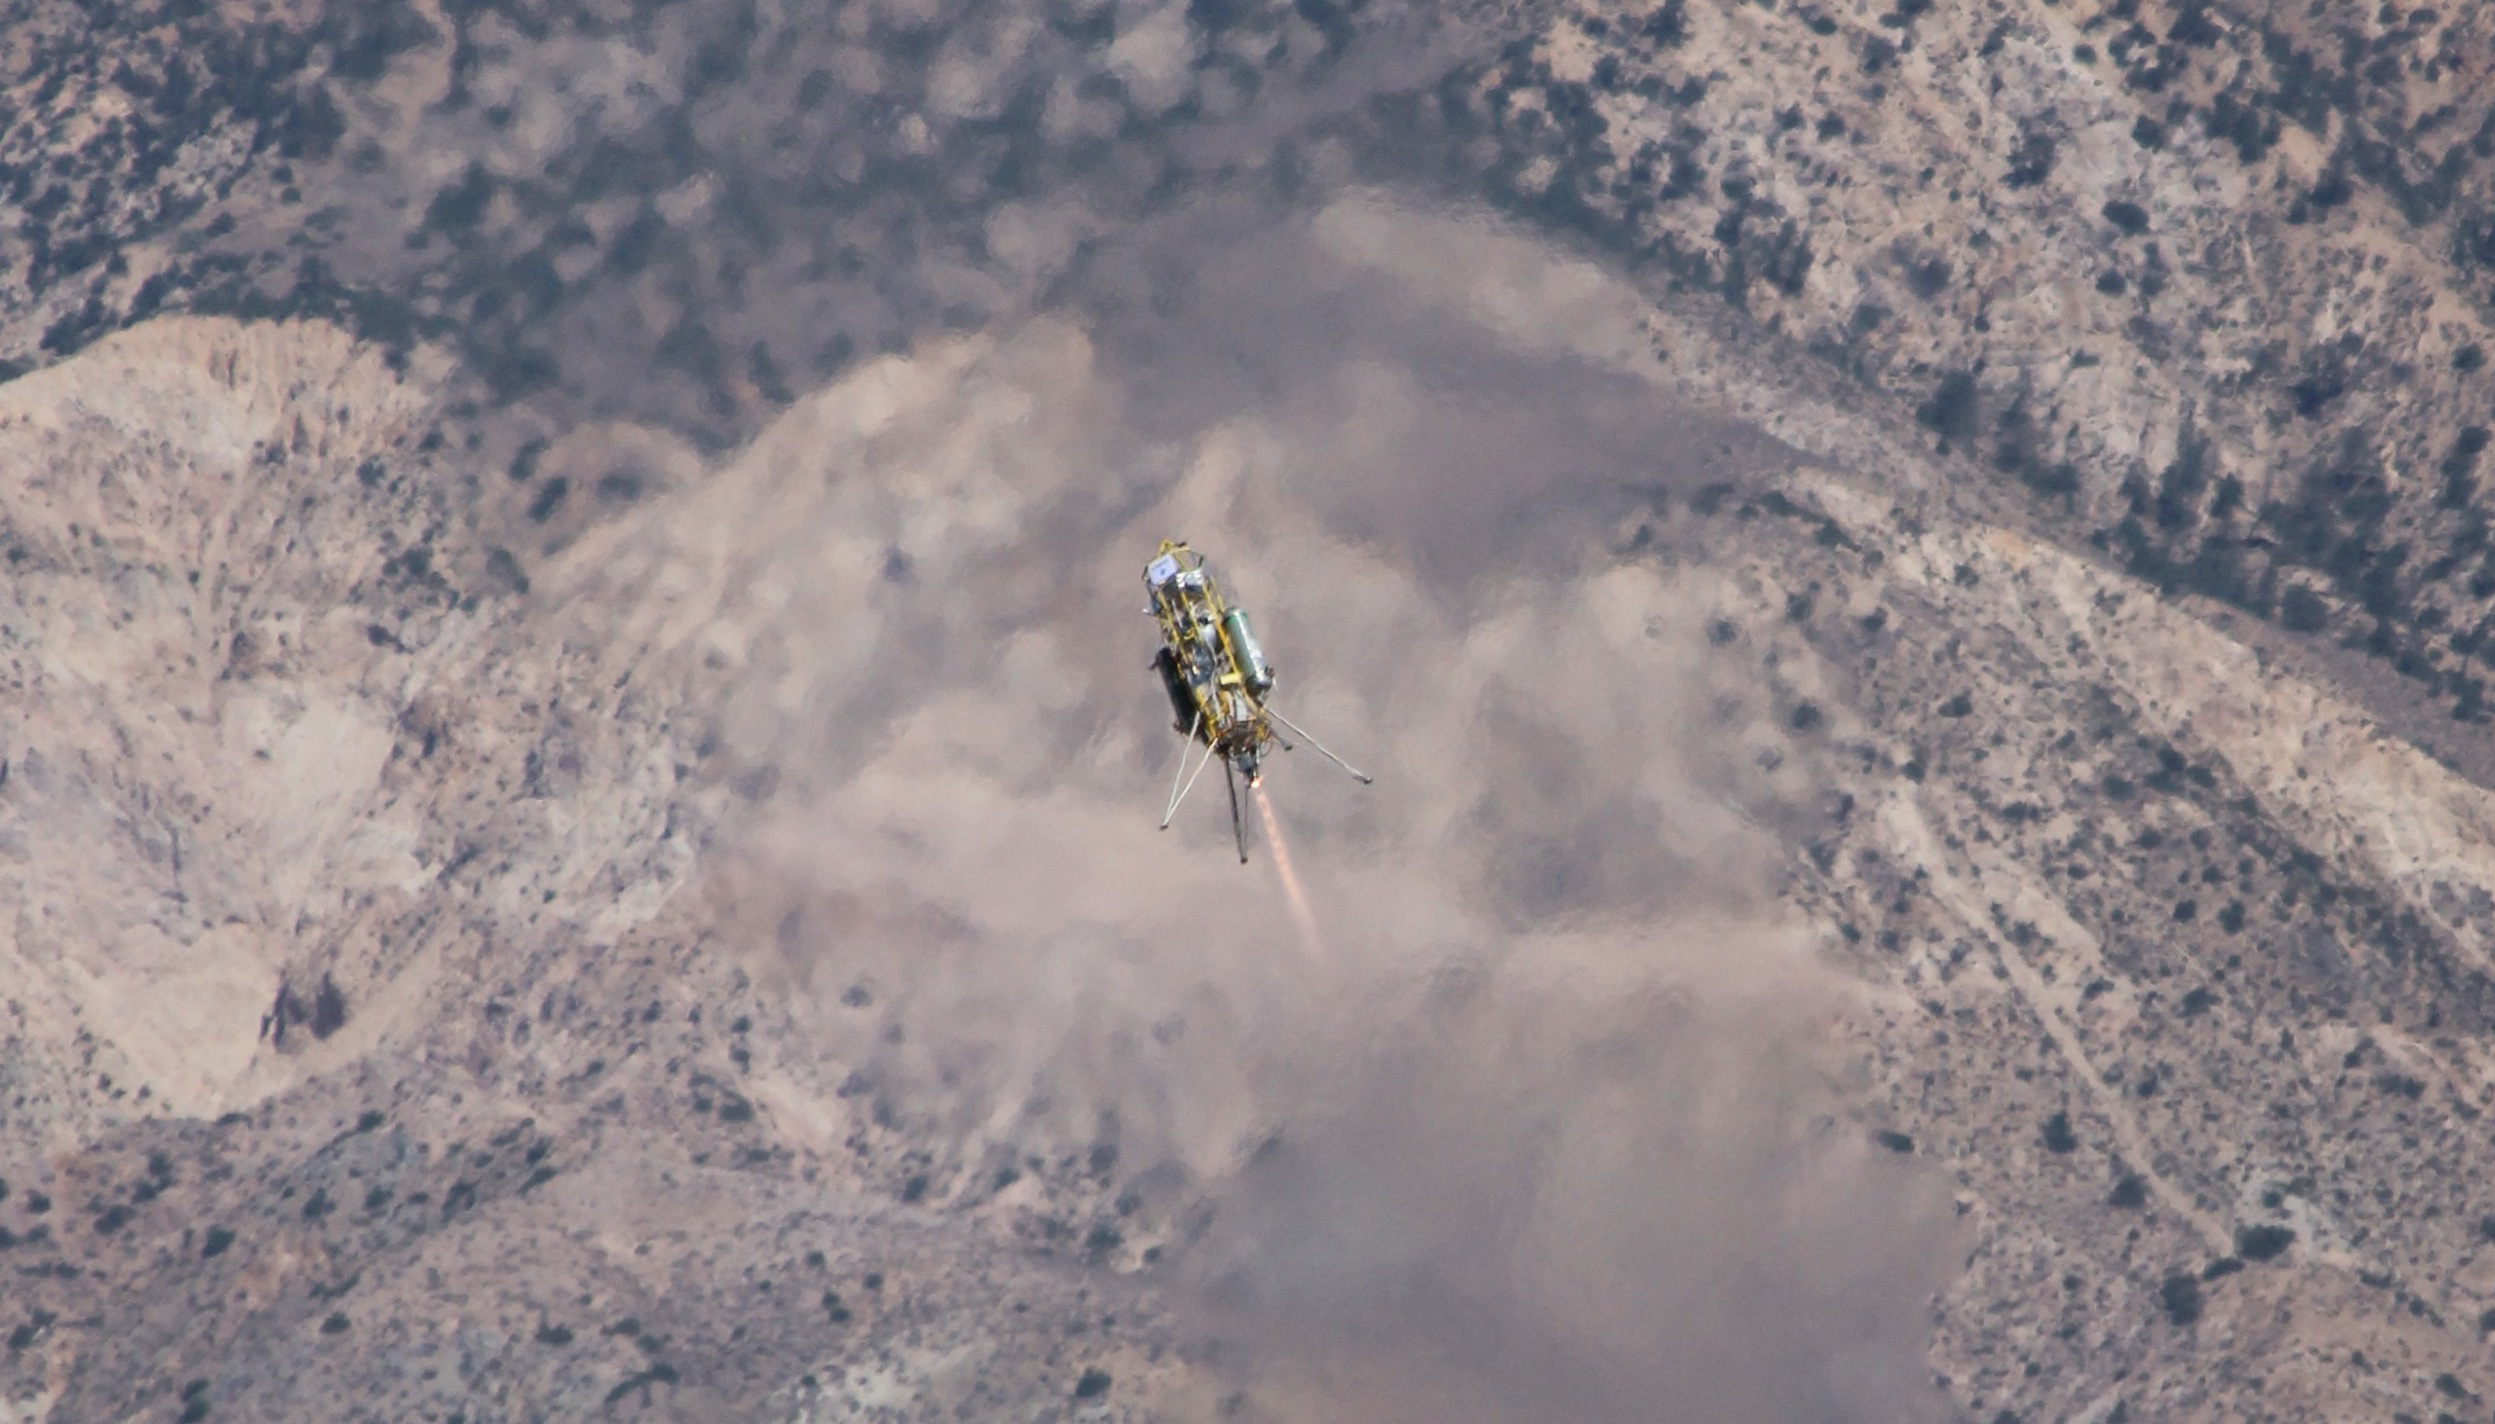

Masten Xombie for Testing of JPL Spacecraft-Landing Algorithm

A Xombie technology demonstrator from Masten Space Systems, Mojave, Calif., ascends from its pad at Mojave Air and Space Port on a test for NASA’s Jet Propulsion Laboratory. The vehicle is a vertical-takeoff, vertical-landing experimental rocket. It is being used in collaboration with NASA Dryden Flight Research Center to evaluate performance of JPL’s Fuel Optimal Large Divert Guidance (G-FOLD), a new algorithm for planetary pinpoint landing of spacecraft.

NASA Dryden also aided development of Curiosity’s “sky crane” landing system by conducting two series of pre-launch flight tests of its landing radar, the first under a helicopter in 2010 and a follow-on series with the radar housed in a Quick Test Experimental Pod mounted under the wing of a Dryden F/A-18 in June 2011. The 2011 tests focused on the on-chute acquisition portion of the Mars Science Laboratory’s entry into the Martian atmosphere, when the spacecraft was suspended from its parachute. Data collected from the flights were used to finesse the mission’s landing radar software to ensure that it was calibrated as accurately as possible prior to Curiosity’s landing.

For more on flight tests of Curiosity’s landing radar, visit http://www.nasa.gov/topics/solarsystem/features/F-18_flying_msl_radar.html.

JPL, a division of the California Institute of Technology, Pasadena, manages the Curiosity project for NASA’s Science Mission Directorate, Washington.

Credit: NASA/Masten